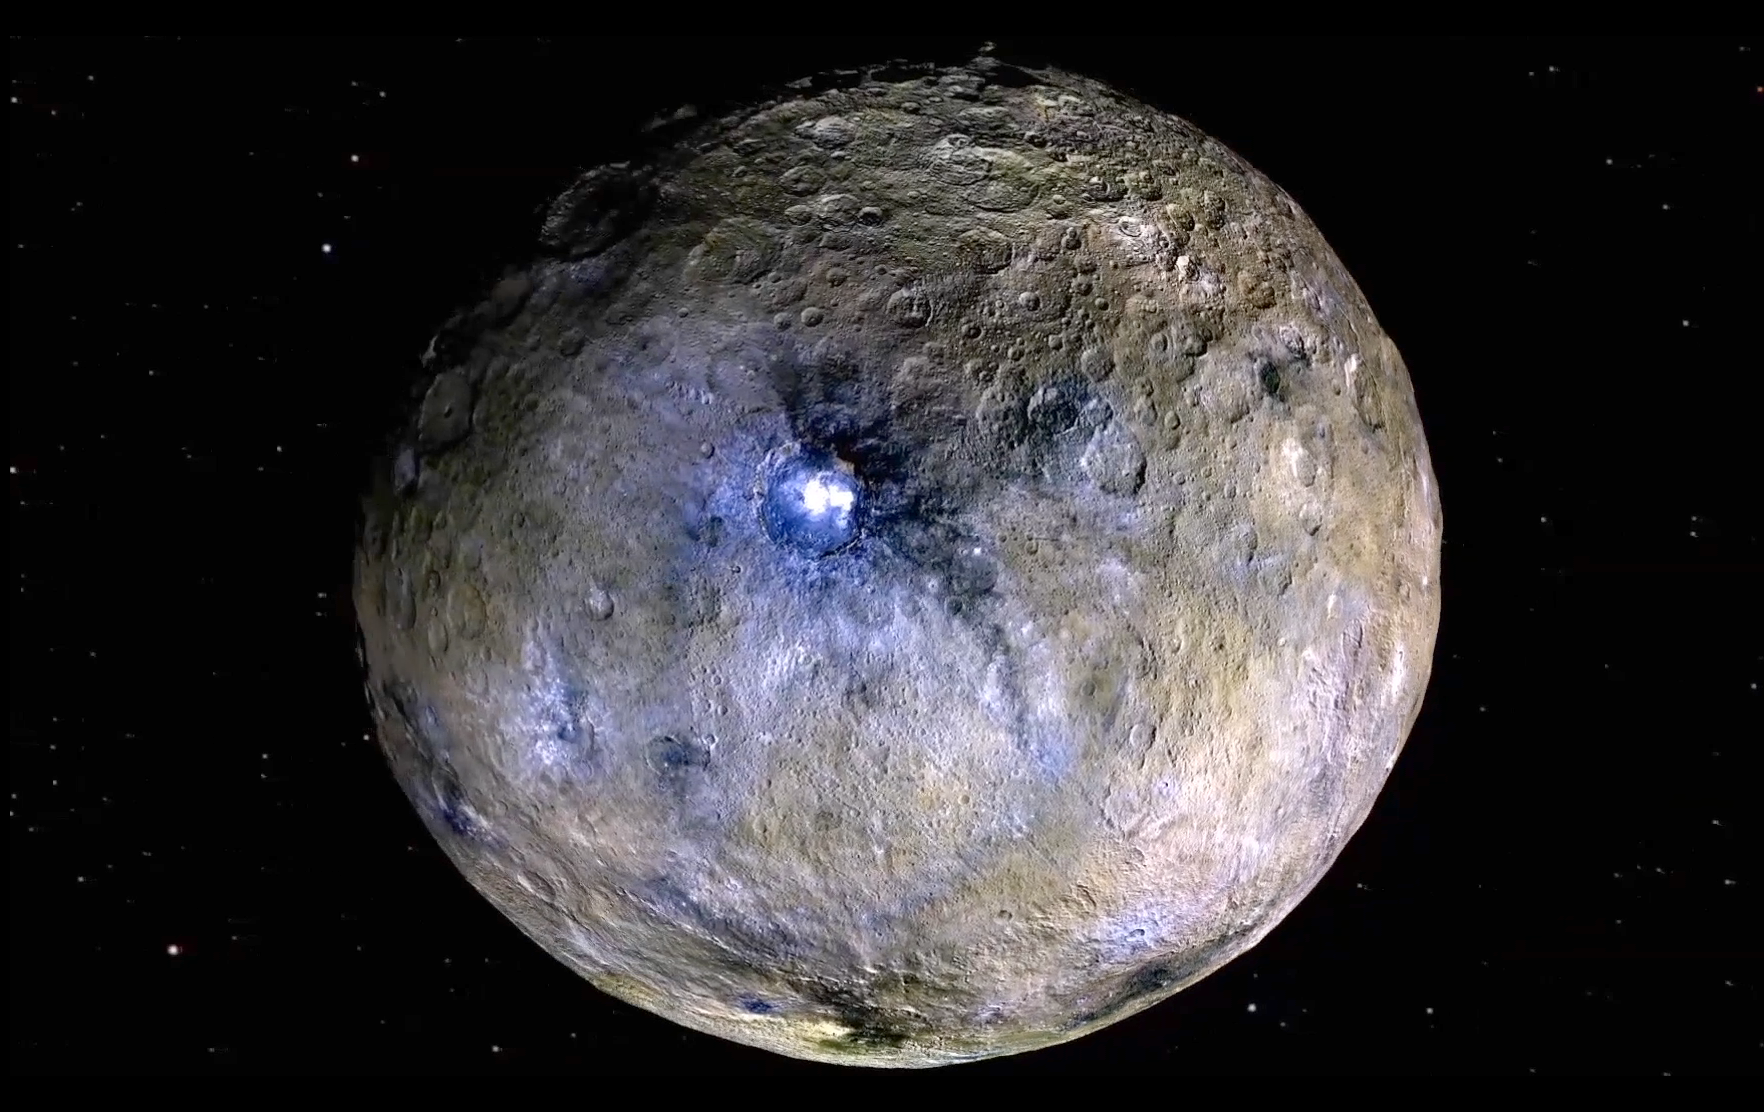

Ceres Rotation and Occator Crater (Video)

Dwarf planet Ceres is shown in these false-color renderings, which highlight differences in surface materials. Images from NASA’s Dawn spacecraft were used to create a movie of Ceres rotating, followed by a flyover view of Occator Crater, home of Ceres’ brightest area.

Dawn’s mission is managed by JPL for NASA’s Science Mission Directorate in Washington. Dawn is a project of the directorate’s Discovery Program, managed by NASA’s Marshall Space Flight Center in Huntsville, Alabama. UCLA is responsible for overall Dawn mission science. Orbital ATK, Inc., in Dulles, Virginia, designed and built the spacecraft. The German Aerospace Center, the Max Planck Institute for Solar System Research, the Italian Space Agency and the Italian National Astrophysical Institute are international partners on the mission team.

Credit: NASA/JPL-Caltech/UCLA/MPS/DLR/IDA